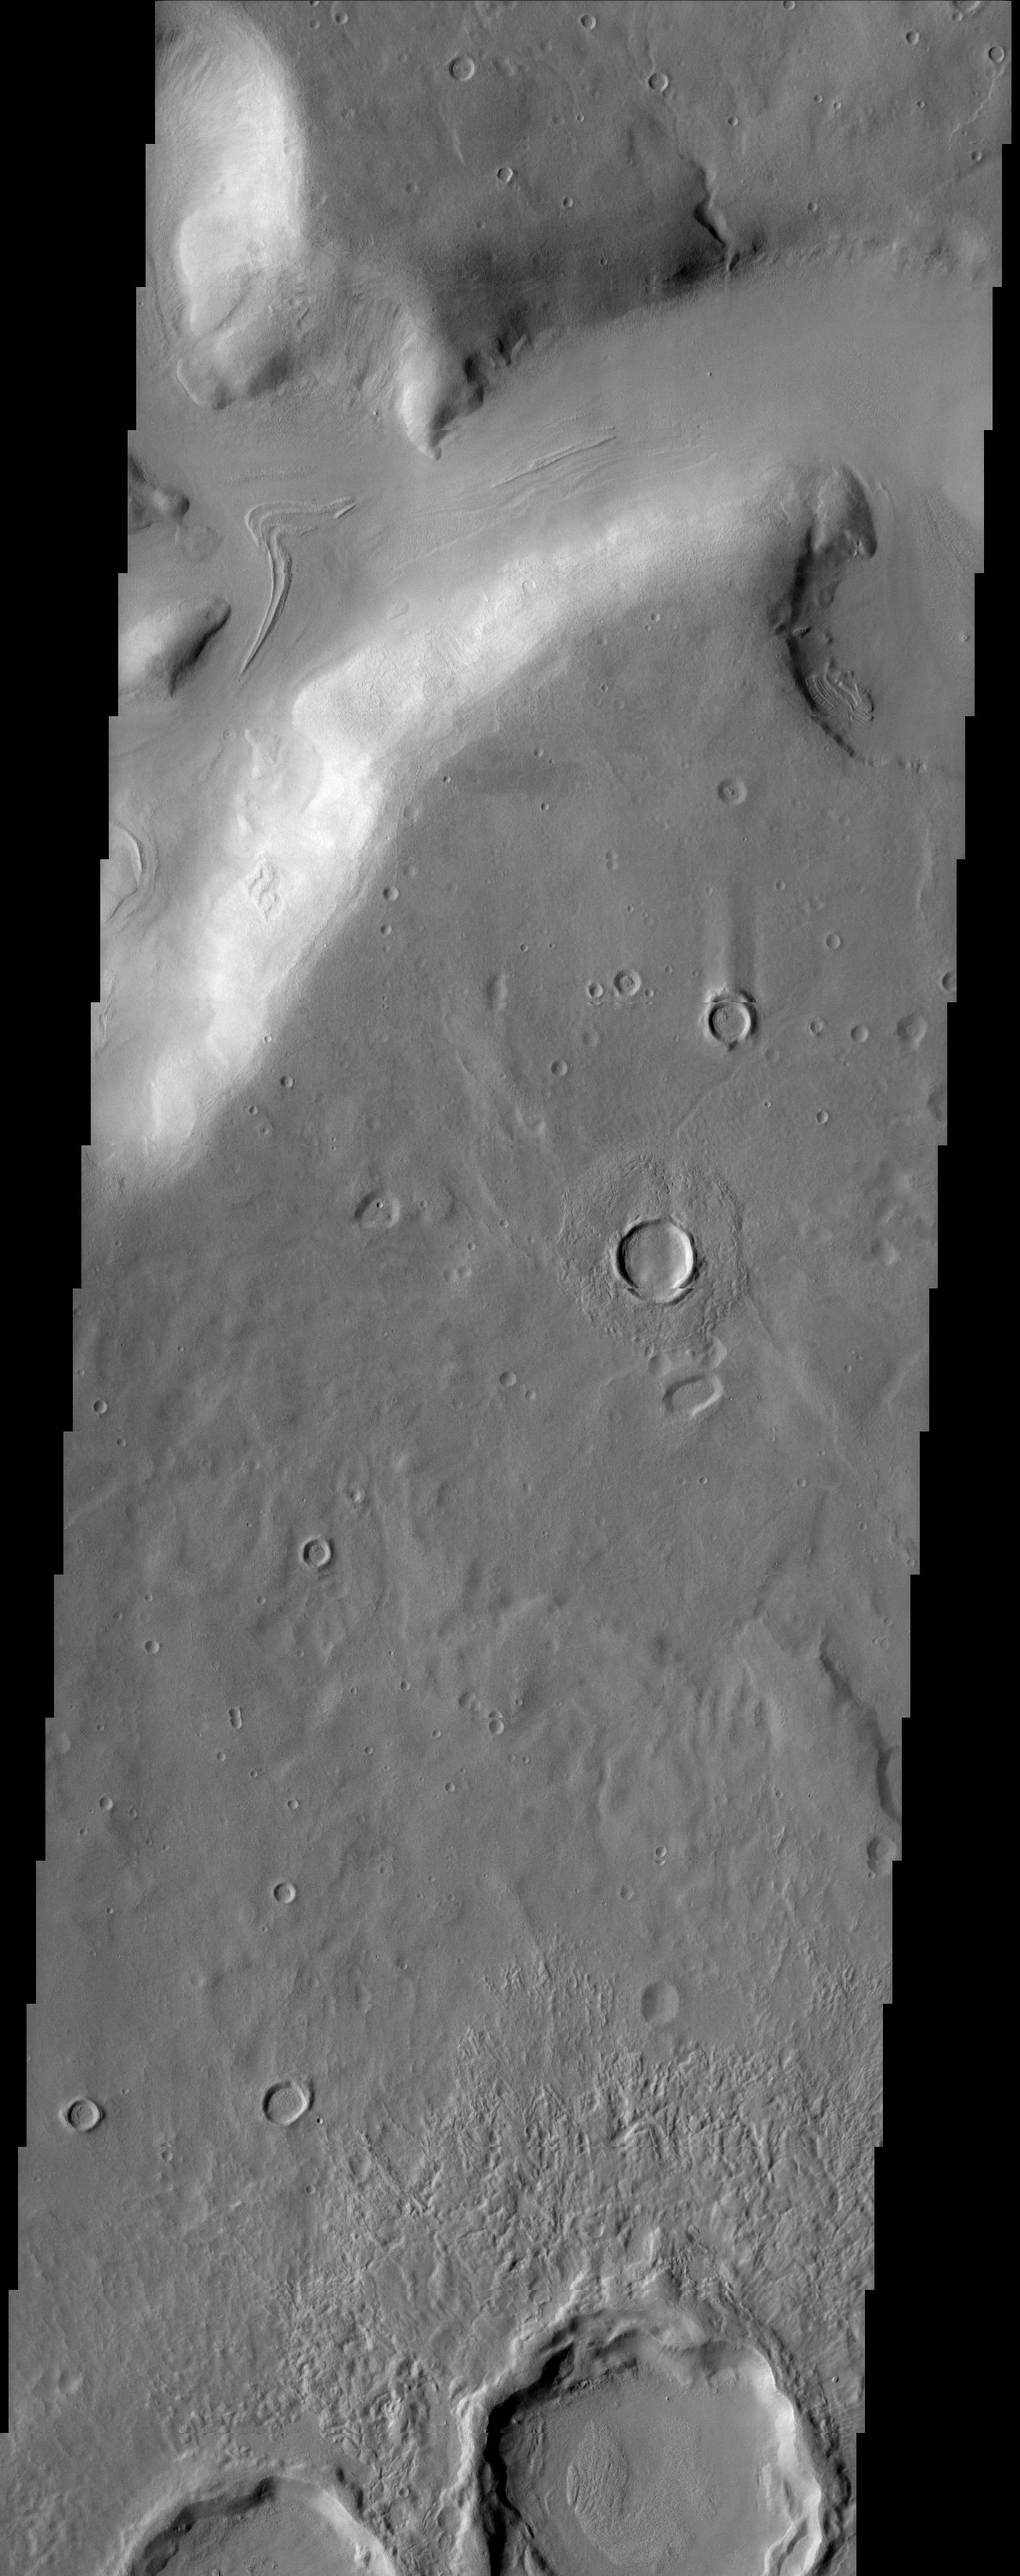

Ismeniae Fossae

A Fretted Channel dominates this region of Ismeniae Fossae which is located along the highland-lowland hemispheric dichotomy of the Red Planet. The topography of this region appears muted, most likely due to the presence of ground ice.

Note: this THEMIS visual image has not been radiometrically nor geometrically calibrated for this preliminary release. An empirical correction has been performed to remove instrumental effects. A linear shift has been applied in the cross-track and down-track direction to approximate spacecraft and planetary motion. Fully calibrated and geometrically projected images will be released through the Planetary Data System in accordance with Project policies at a later time.

NASA’s Jet Propulsion Laboratory manages the 2001 Mars Odyssey mission for NASA’s Office of Space Science, Washington, D.C. The Thermal Emission Imaging System (THEMIS) was developed by Arizona State University, Tempe, in collaboration with Raytheon Santa Barbara Remote Sensing. The THEMIS investigation is led by Dr. Philip Christensen at Arizona State University. Lockheed Martin Astronautics, Denver, is the prime contractor for the Odyssey project, and developed and built the orbiter. Mission operations are conducted jointly from Lockheed Martin and from JPL, a division of the California Institute of Technology in Pasadena.

Credit: NASA/JPL/Arizona State University